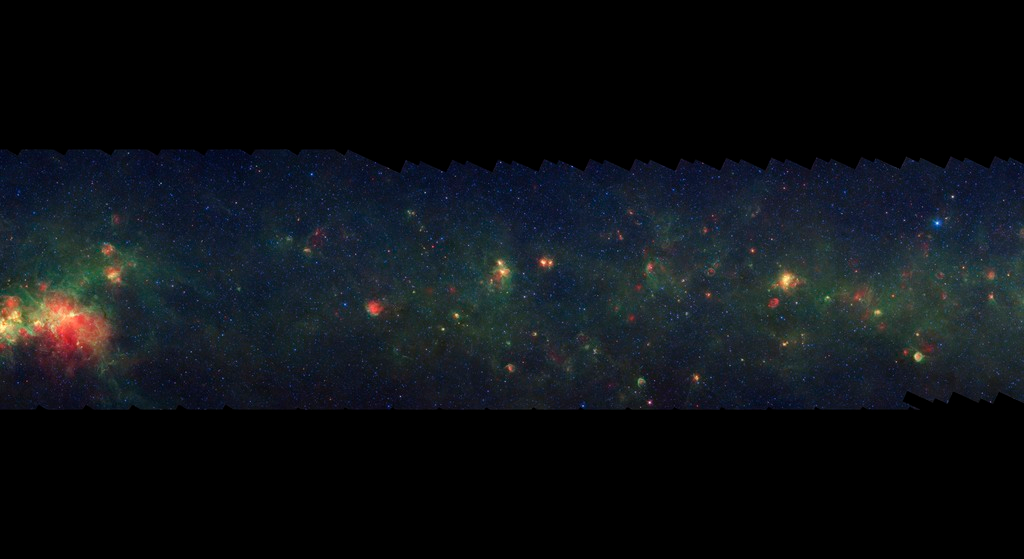

GLIMPSE-MIPSGAL Milky Way 3

This is one segment of an infrared portrait of dust and stars radiating in the inner Milky Way. More than 800,000 frames from NASA's Spitzer Space Telescope were stitched together to create the full image, capturing more than 50 percent of our entire galaxy.

As inhabitants of a flat galactic disk, Earth and its solar system have an edge-on view of their host galaxy, like looking at a glass dish from its edge. From our perspective, most of the galaxy is condensed into a blurry narrow band of light that stretches completely around the sky, also known as the galactic plane.

This segment is in the constellation Aquila and shows a relatively sparse region of the Milky Way disk. The large star-forming region on the left edge is completely obscured behind dust in visible light.

The swaths of green represent organic molecules, called polycyclic aromatic hydrocarbons, which are illuminated by light from nearby star formation, while the thermal emission, or heat, from warm dust is rendered in red. Star-forming regions appear as swirls of red and yellow, where the warm dust overlaps with the glowing organic molecules. The blue specks sprinkled throughout the photograph are Milky Way stars.

This survey segment spans galactic longitudes of 41.3 to 49.5 degrees and is centered at a galactic latitude of 0 degrees. It covers about two vertical degrees of the galactic plane.

This is a three-color composite that shows infrared observations from two Spitzer instruments. Blue represents 3.6-micron light and green shows light of 8 microns, both captured by Spitzer's infrared array camera. Red is 24-micron light detected by Spitzer's multiband imaging photometer. This combines observations from the Galactic Legacy Infrared Mid-Plane Survey Extraordinaire (GLIMPSE) and MIPSGAL projects.

Credit: NASA/JPL-Caltech/Univ. of Wisconsin